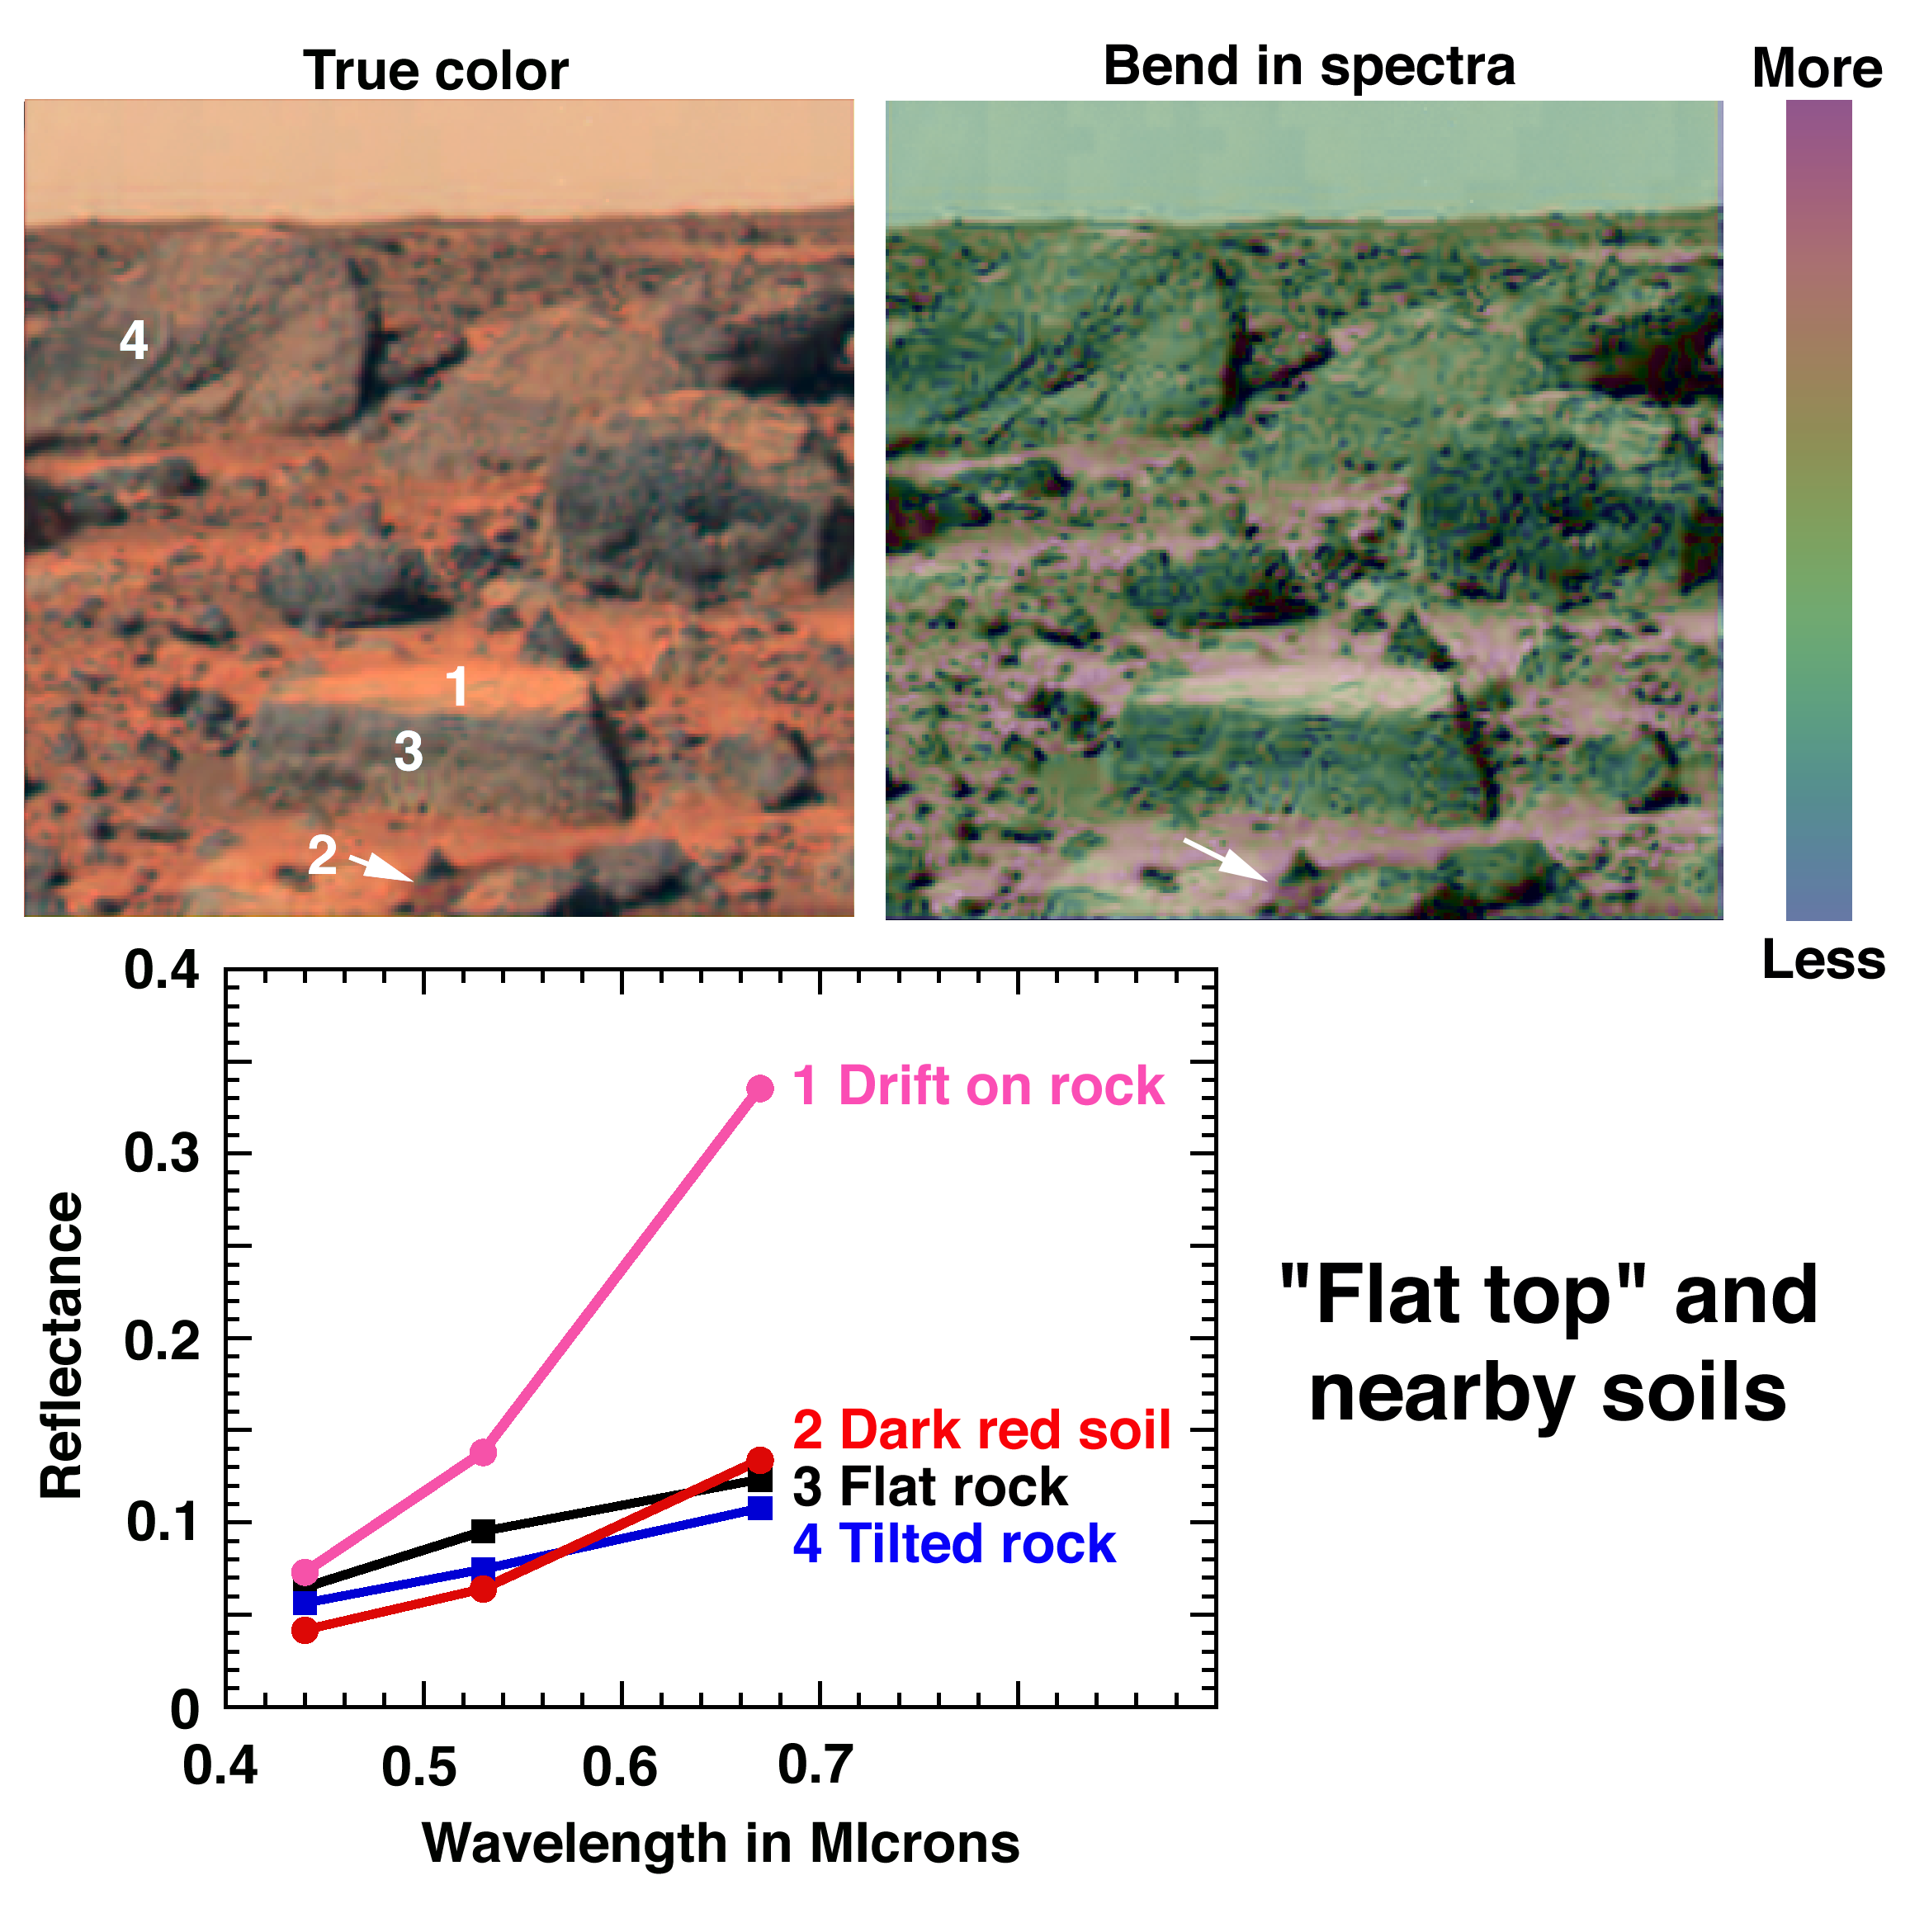

Spectra of “Flat Top” & Nearby Soils

The first color panorama returned by the Imager for Mars Pathfinder (IMP) after Mars Pathfinder’s landing included several larger, gray rocks, bright red dust on a flat-topped rock and the ground between the rocks, and darker red soil exposed where Pathfinder’s landing dislodged a small rock. The rock dubbed “Flat Top” is at the low center of the images. The less red color and low reflectance of the rocks is consistent with the iron minerals found in igneous rocks, whereas the fine, bright drift has a spectrum indicative of a weathering product. The strength of the bend, or “kink,” in the spectrum is related to the abundance and particle size of specific crustalline, ferric weathering products. In the false color image, the blue areas have a weak kink and are relatively unweathered, whereas the red areas’ strong kink indicates an abundance of ferric iron minerals.

Mars Pathfinder is the second in NASA’s Discovery program of low-cost spacecraft with highly focused science goals. The Jet Propulsion Laboratory, Pasadena, CA, developed and manages the Mars Pathfinder mission for NASA’s Office of Space Science, Washington, D.C. The Imager for Mars Pathfinder (IMP) was developed by the University of Arizona Lunar and Planetary Laboratory under contract to JPL. Peter Smith is the Principal Investigator. JPL is an operating division of the California Institute of Technology (Caltech).

Photojournal note: Sojourner spent 83 days of a planned seven-day mission exploring the Martian terrain, acquiring images, and taking chemical, atmospheric and other measurements. The final data transmission received from Pathfinder was at 10:23 UTC on September 27, 1997. Although mission managers tried to restore full communications during the following five months, the successful mission was terminated on March 10, 1998.

Credit: NASA/JPL/Johns Hopkins University